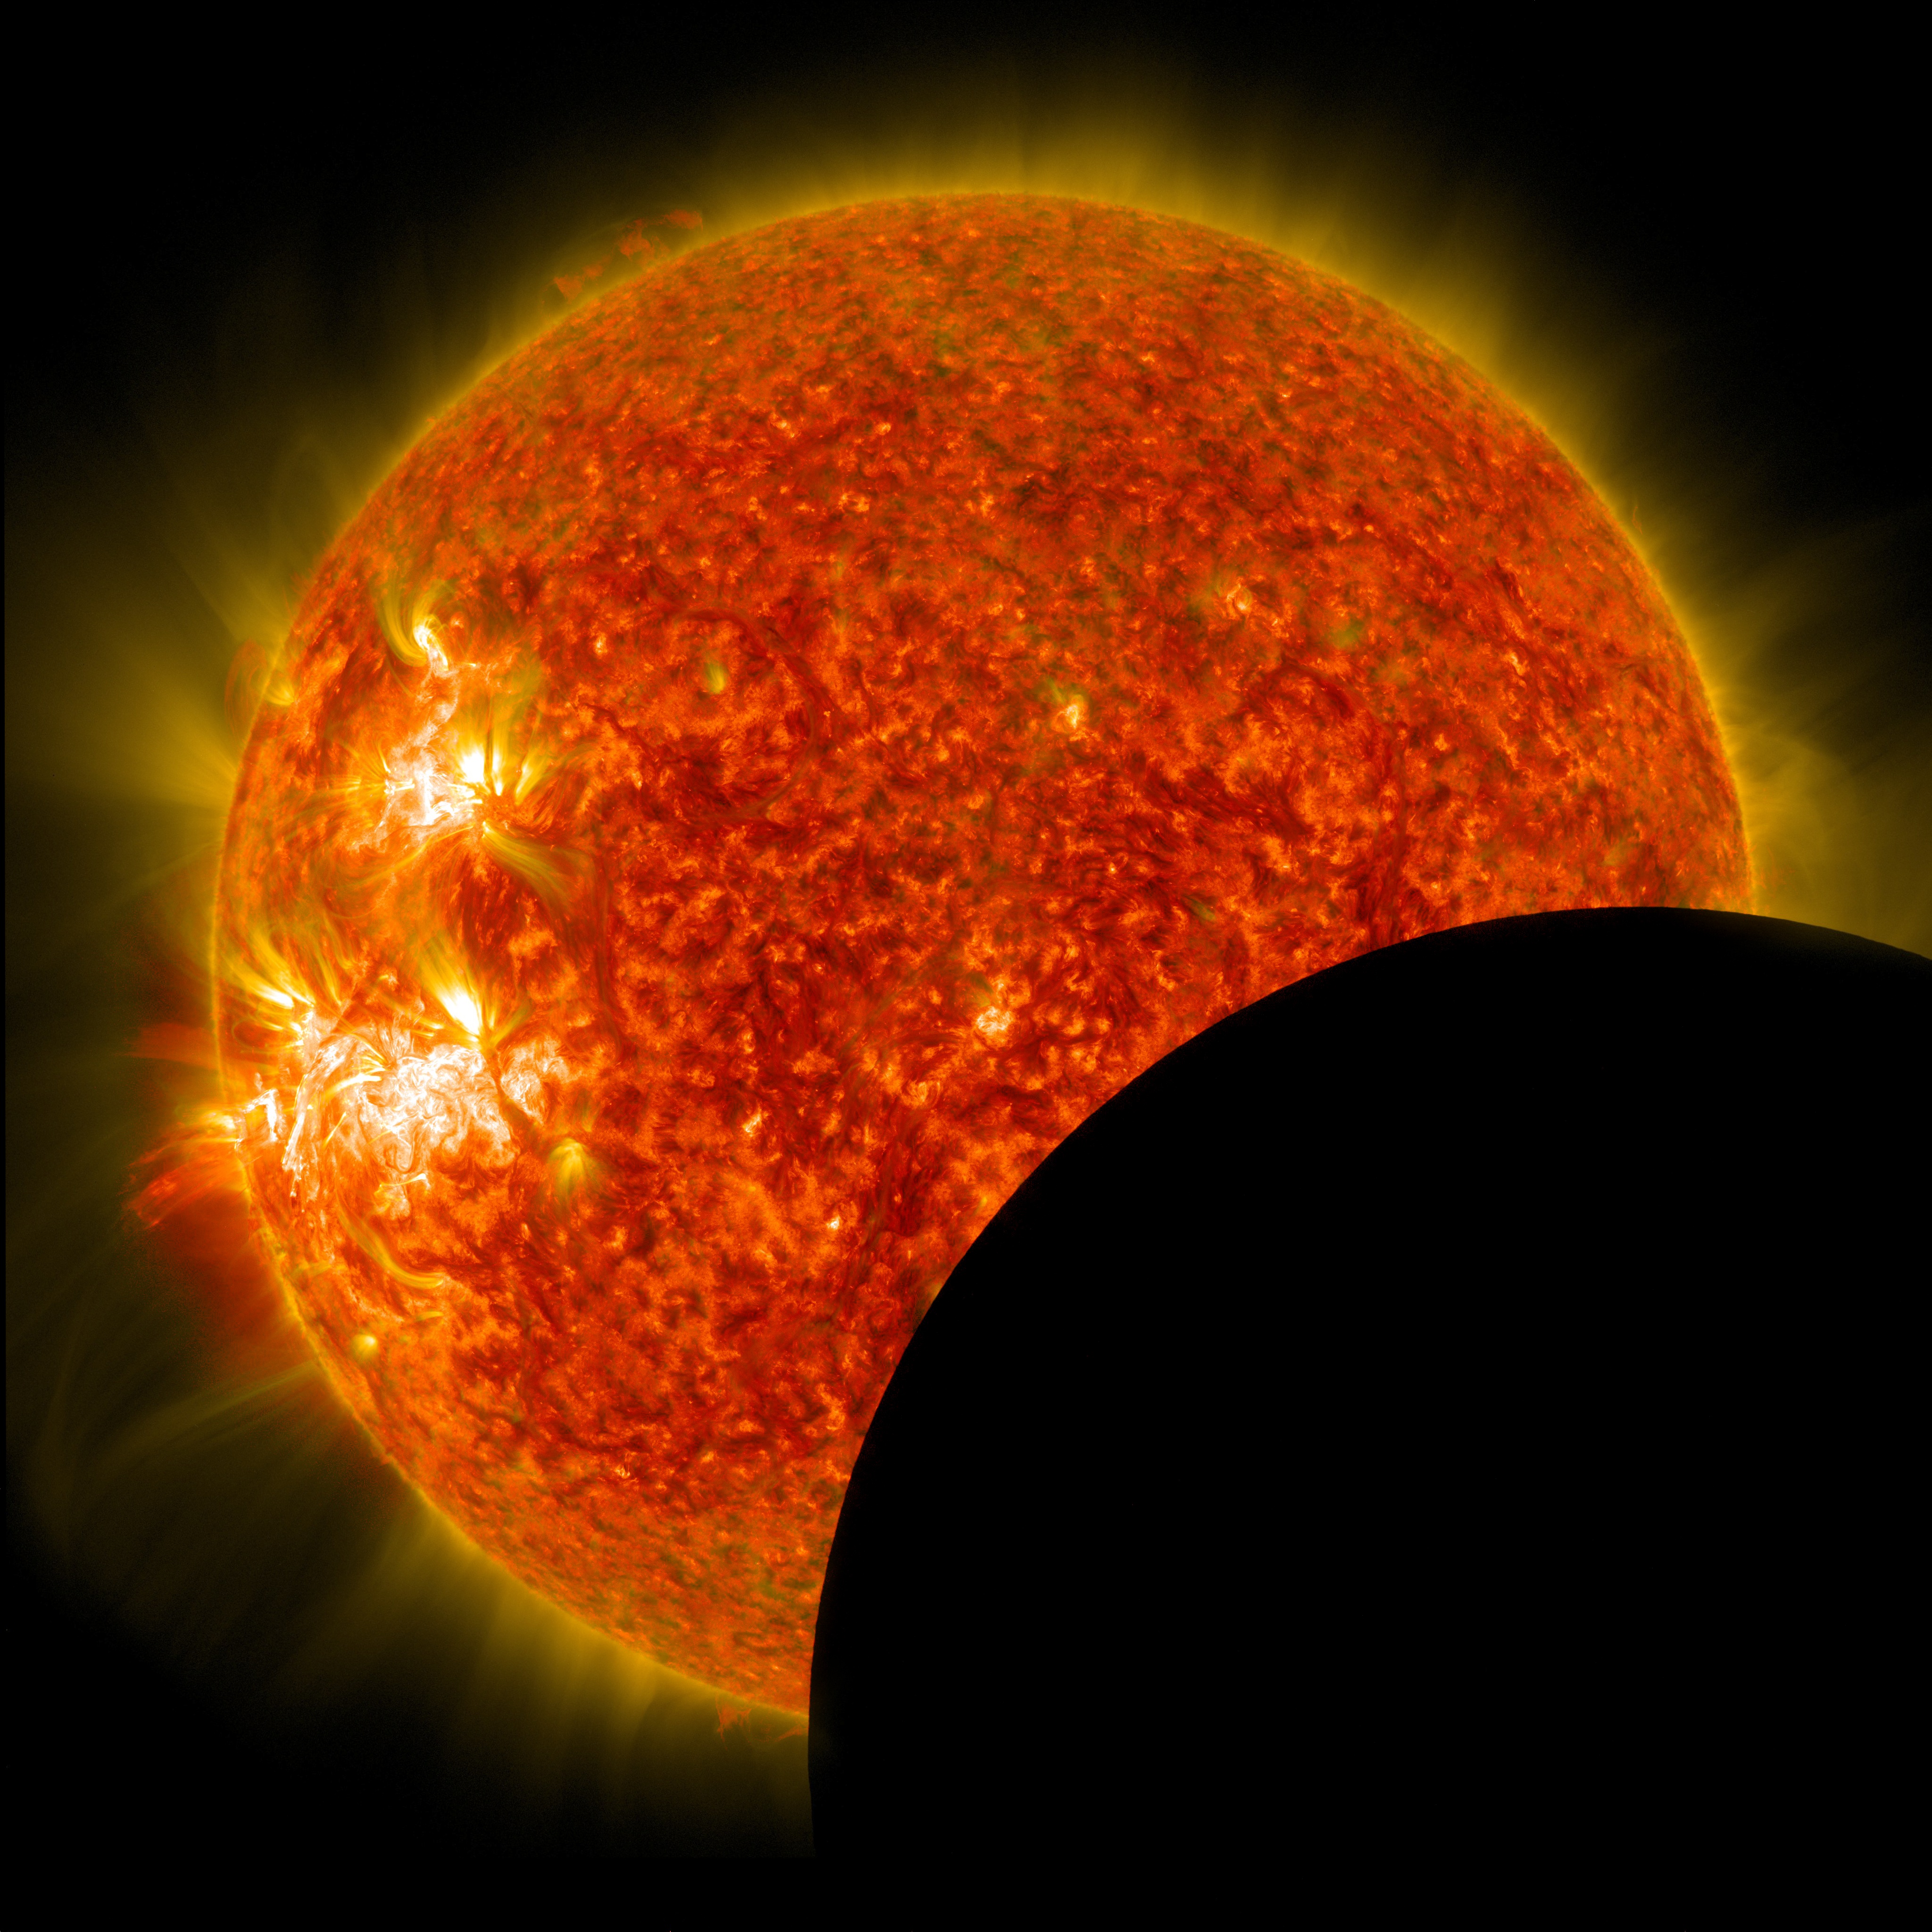

SDO Lunar Transit, Prominence Eruption, and M-Class Flare

NASA's Solar Dynamics Observatory captured this image of the moon crossing in front of its view of the sun on Jan. 30, 2014, at 10:30 a.m. EST in 171 and 304 angstrom light. The two wavelengths are blended together.

Credit: NASA/SDO